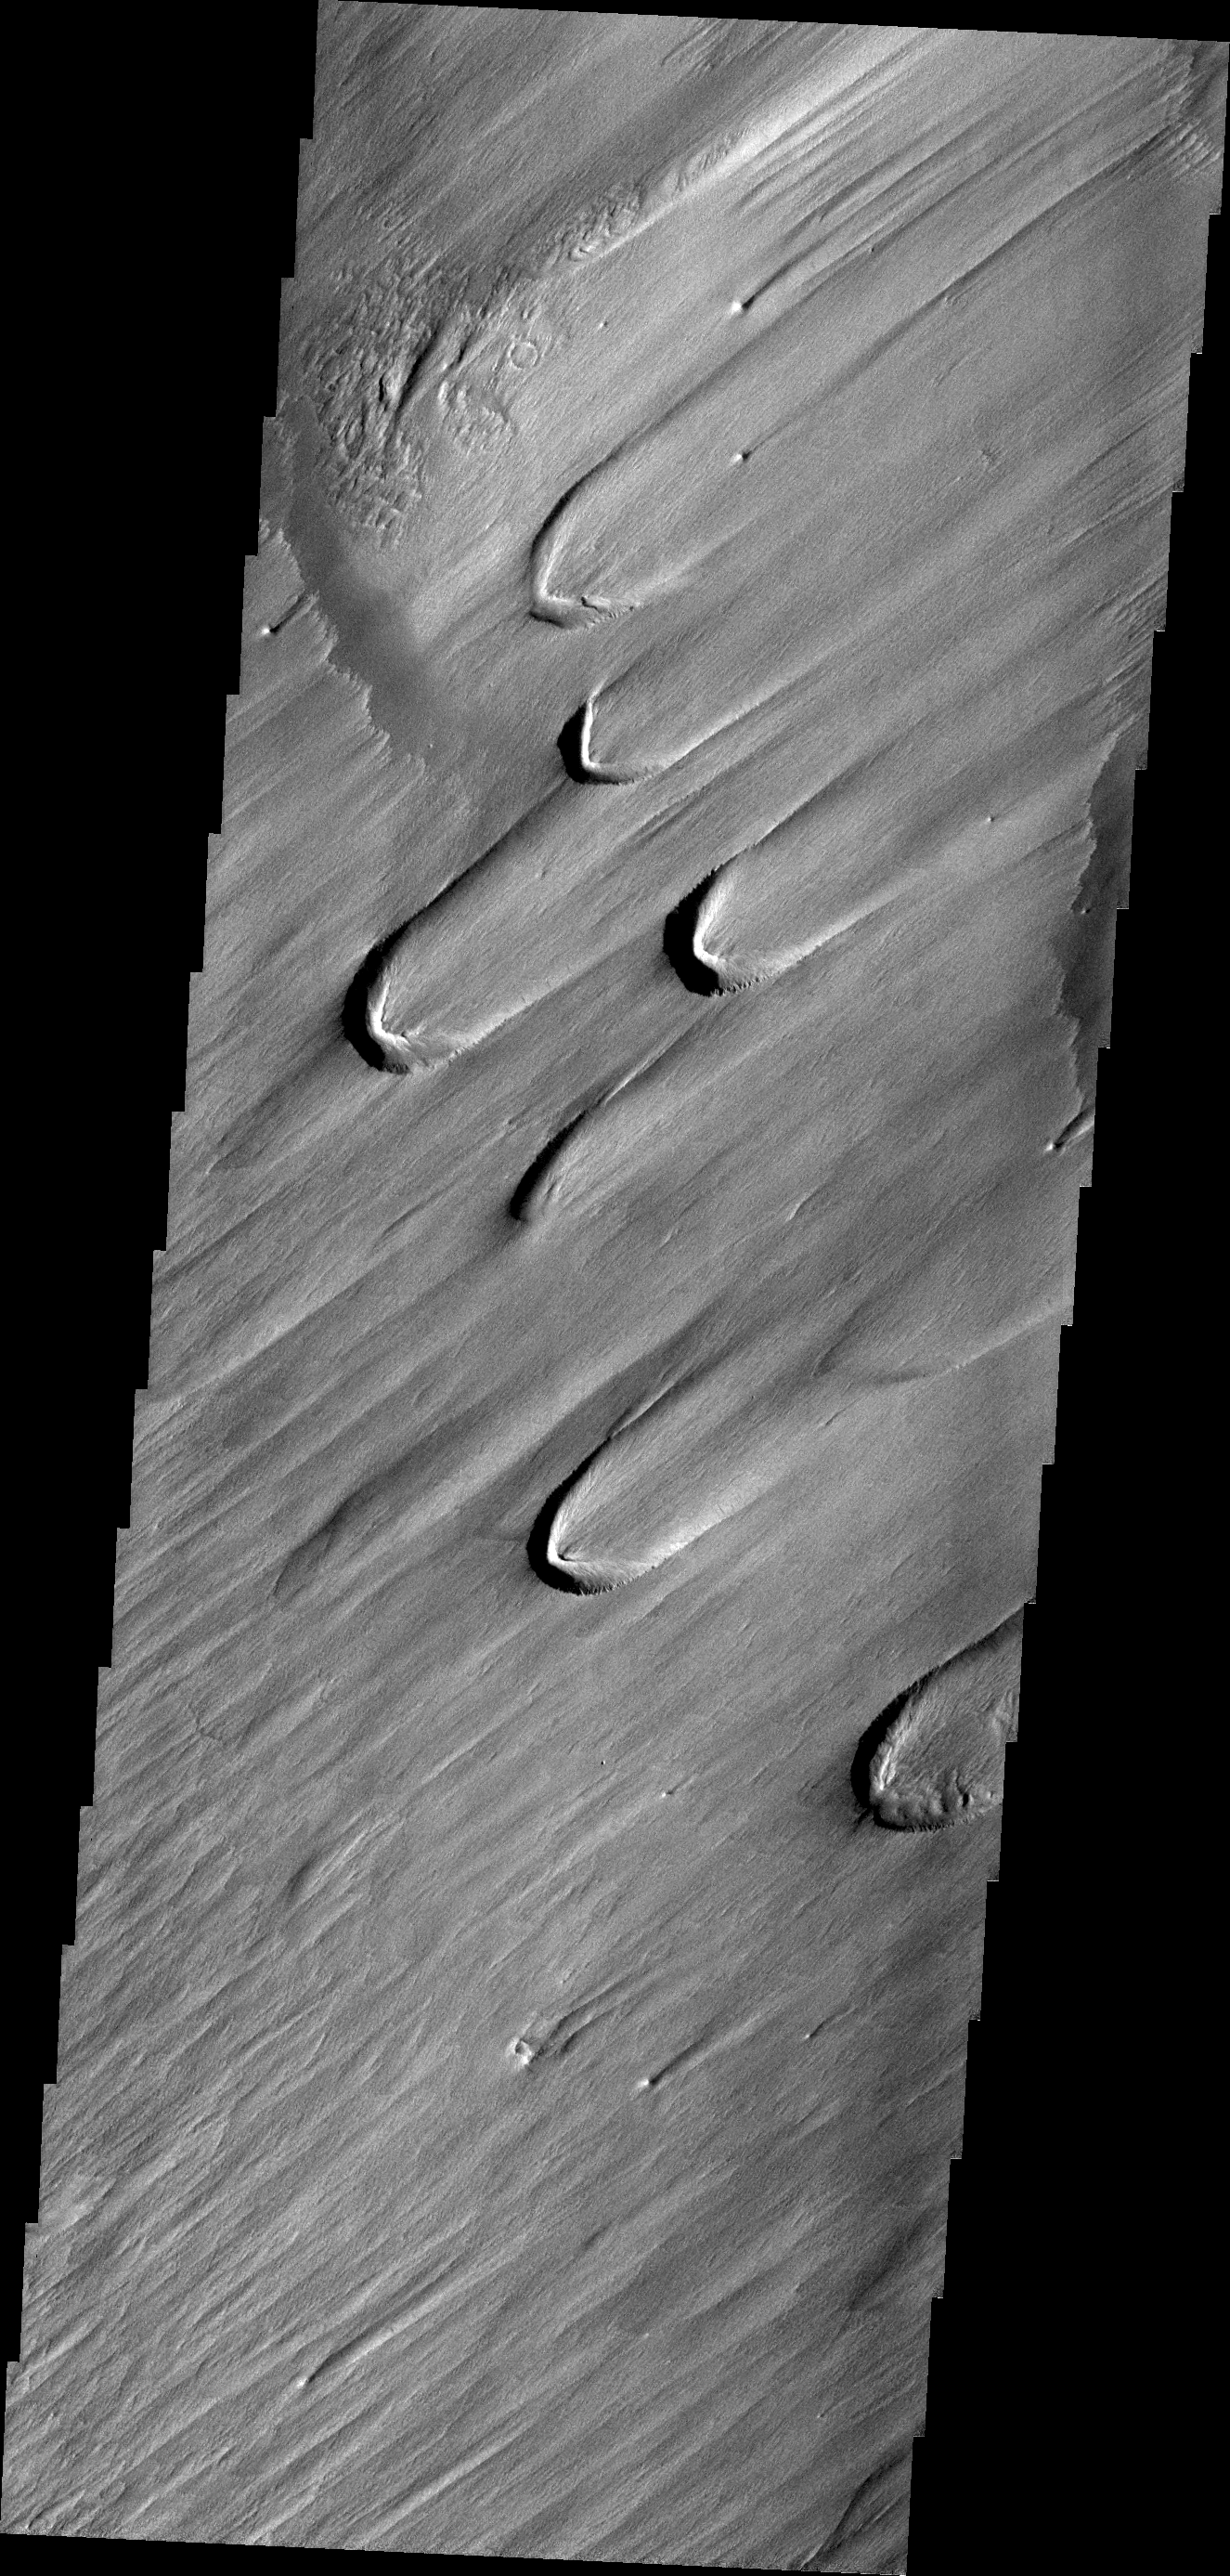

Wind Texture

On Earth, these wind-derived features are called ‘blowouts,’ where the force of the wind has carved out a crescent-shaped depression in soft, uncemented material like glacial loess. The features on Mars are much larger than the ones on Earth.

Credit: NASA/JPL/ASU